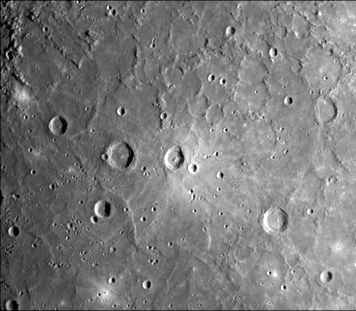

Uncratered Area on Mercury

A dark, smooth, relatively uncratered area on Mercury was photographed (FDS 226) two hours after Mariner 10 flew by the planet on March 29 from a range of 86,000 kilometers (54,000 miles). Above and to the left of center is a surface similar to the main material of Earth’s moon. It embays and covers rougher, older, heavily cratered topography like that, which can be seen in both upper corners of this picture. The history of heavy cratering seems to be followed by volcanic filling, similar to the process on the Moon. The prominent, sharp crater with a central peak (center) is 30 kilometers (19 miles) across. It is located on the upper left edge of a very bright surface area. The bright crater, to its right is 10 kilometers (6 miles) in diameter. The sun is from the right.

The Mariner 10 mission, managed by the Jet Propulsion Laboratory for NASA’s Office of Space Science, explored Venus in February 1974 on the way to three encounters with Mercury-in March and September 1974 and in March 1975. The spacecraft took more than 7,000 photos of Mercury, Venus, the Earth and the Moon.

Credit: NASA/JPL